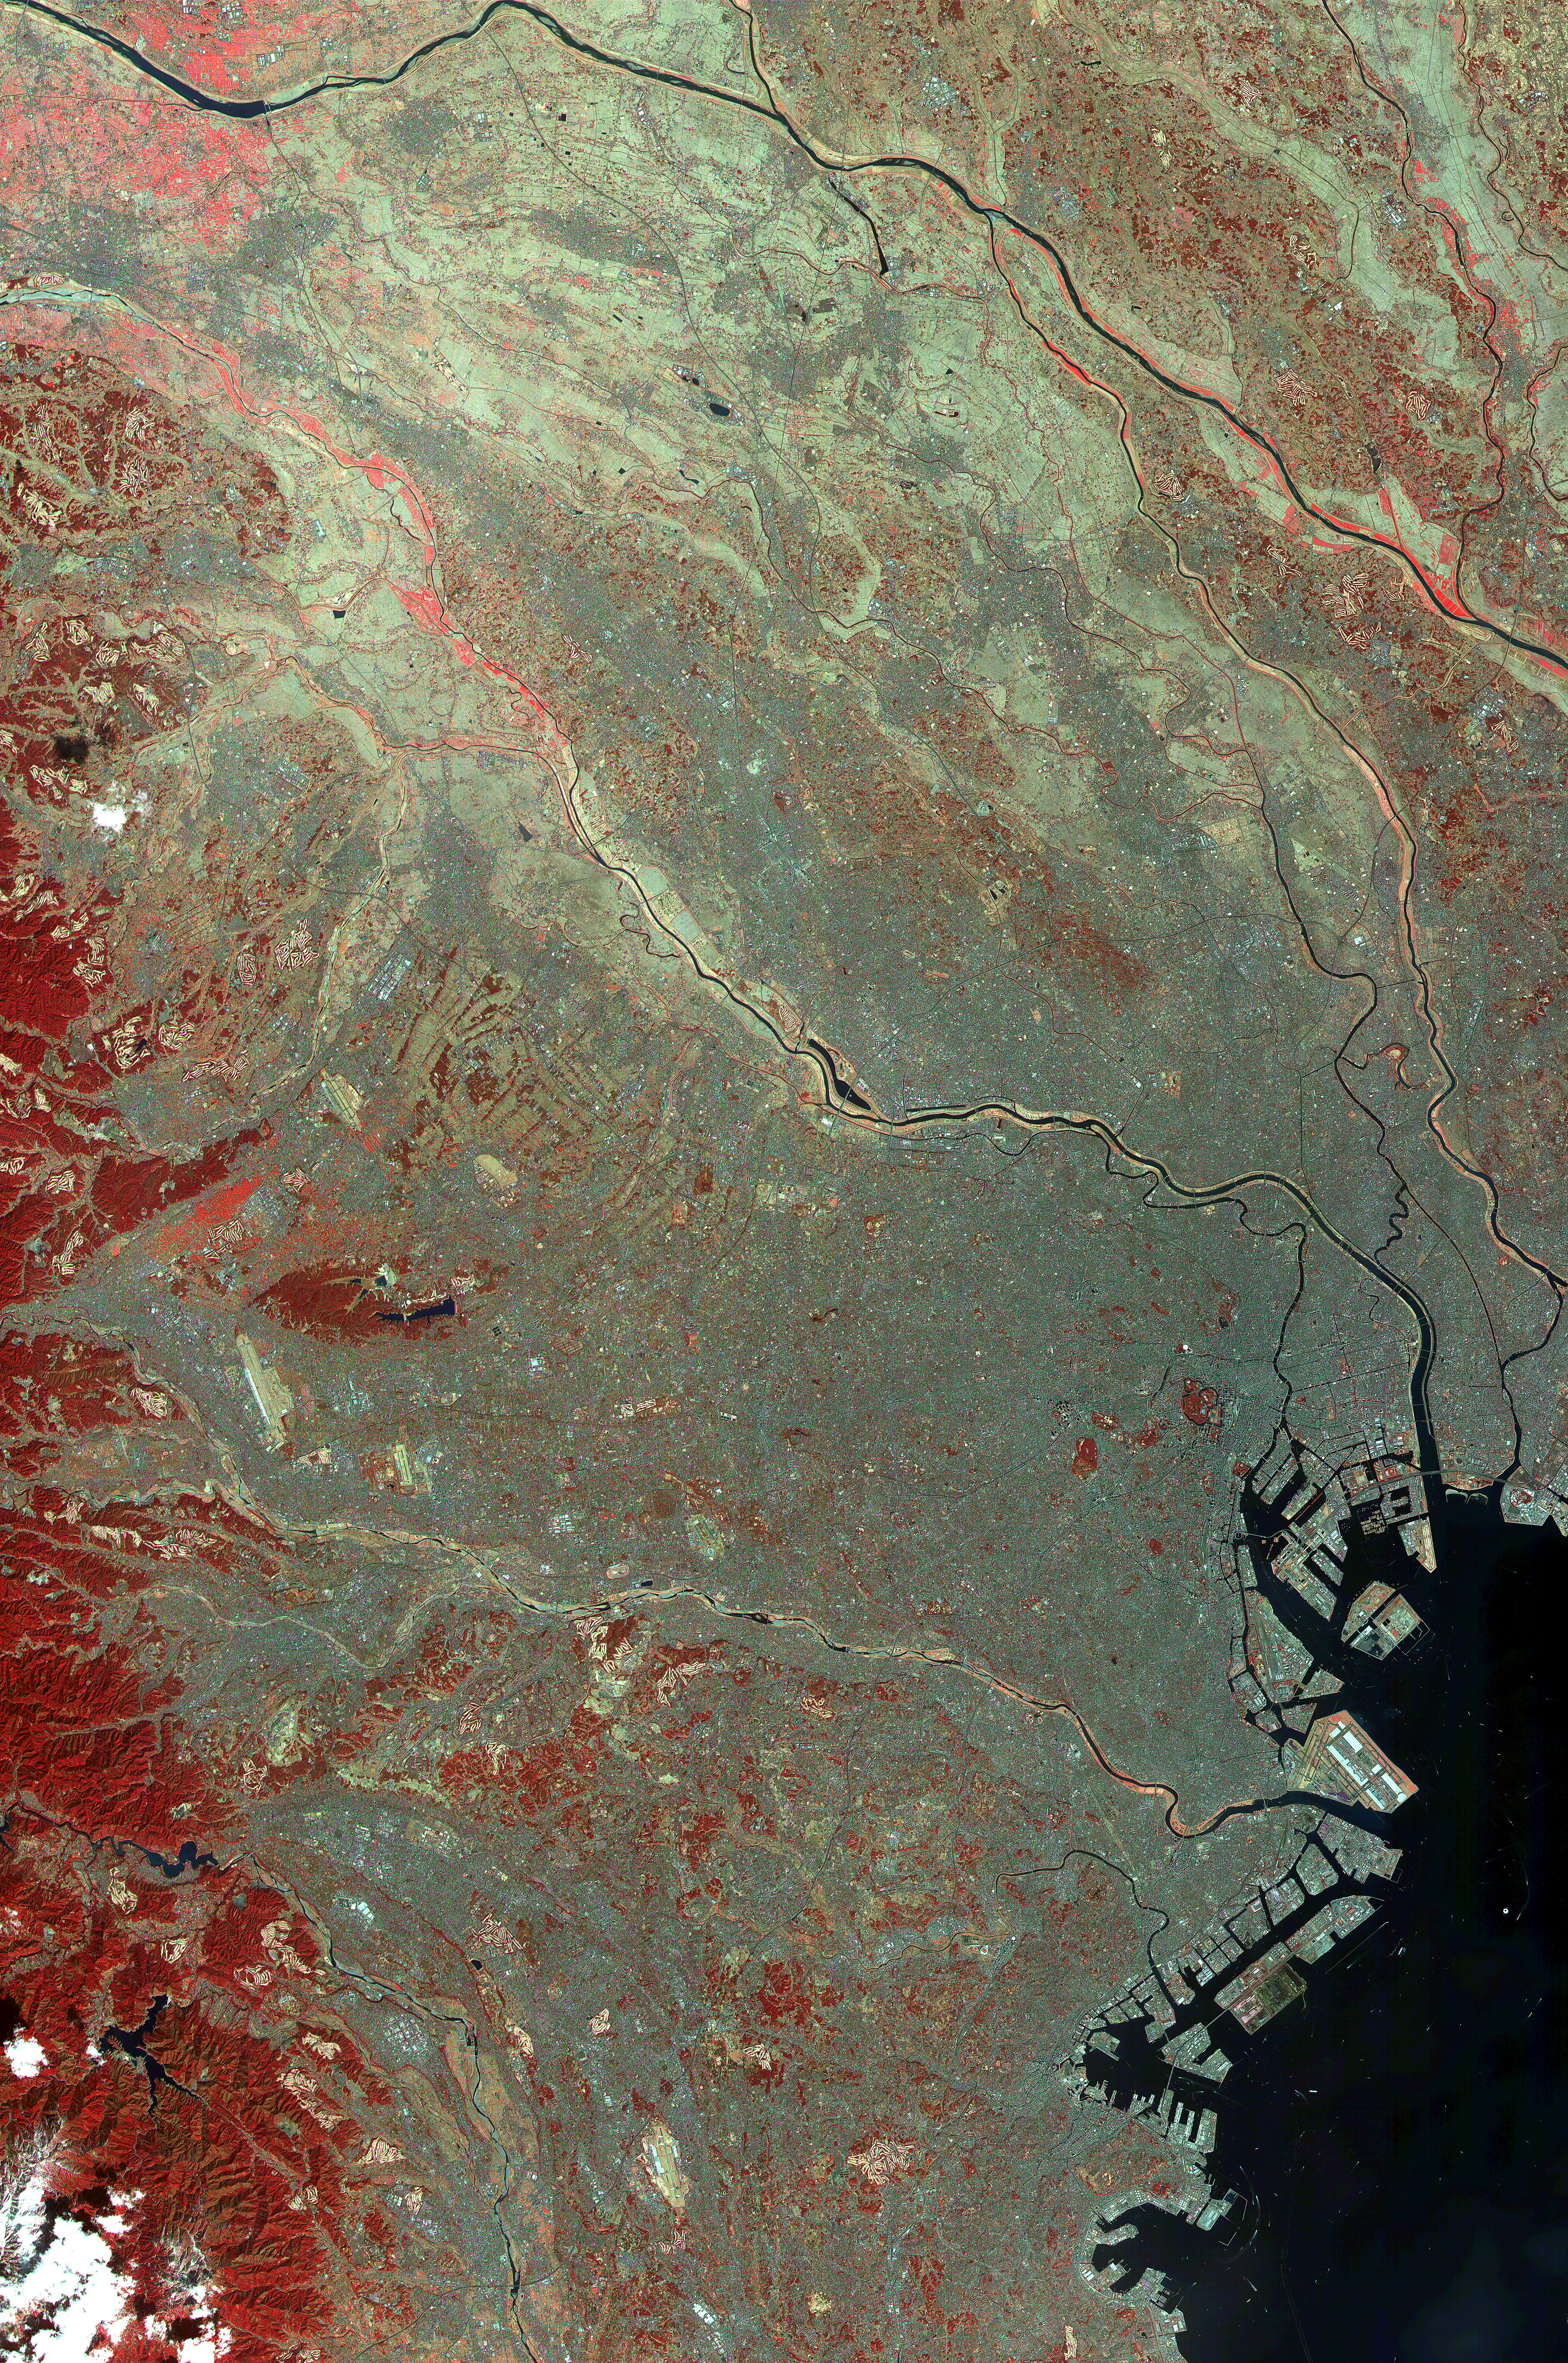

ASTER Images Tokyo

This image of the city of Tokyo was acquired on March 22, 2000 by the Advanced Spaceborne Thermal Emission and Reflection Radiometer (ASTER) on NASA’s Terra satellite. With its 14 spectral bands from the visible to the thermal infrared wavelength region, and its high spatial resolution of 15 to 90 meters (about 50 to 300 feet), ASTER will image the Earth for the next 6 years to map and monitor the changing surface of our planet.

This false color infrared image covers an area 60 km wide and 75 km long in three bands of the short wavelength infrared region, with a spatial resolution of 15 m. It shows part of the Tokyo metropolitan area extending south to Yokohama; included are the Ginza District, Haneda airport and the Imperial Palace. To the west, Tokyo is hemmed in by mountains, covered with forests (displayed in red); on the southeast, Tokyo Bay is one of the world’s great harbors.

Advanced Spaceborne Thermal Emission and Reflection Radiometer (ASTER) is one of five Earth-observing instruments launched December 18, 1999, on NASA’s Terra satellite. The instrument was built by Japan’s Ministry of International Trade and Industry. A joint U.S./Japan science team is responsible for validation and calibration of the instrument and the data products. Dr. Anne Kahle at NASA’s Jet Propulsion Laboratory, Pasadena, California, is the U.S. Science team leader; Moshe Pniel of JPL is the project manager. ASTER is the only high resolution imaging sensor on Terra. The primary goal of the ASTER mission is to obtain high-resolution image data in 14 channels over the entire land surface, as well as black and white stereo images. With revisit time of between 4 and 16 days, ASTER will provide the capability for repeat coverage of changing areas on Earth’s surface.

The broad spectral coverage and high spectral resolution of ASTER will provide scientists in numerous disciplines with critical information for surface mapping, and monitoring dynamic conditions and temporal change. Example applications are: monitoring glacial advances and retreats; monitoring potentially active volcanoes; identifying crop stress; determining cloud morphology and physical properties; wetlands evaluation; thermal pollution monitoring; coral reef degradation; surface temperature mapping of soils and geology; and measuring surface heat balance.

Credit: NASA/GSFC/METI/ERSDAC/JAROS, and U.S./Japan ASTER Science Team